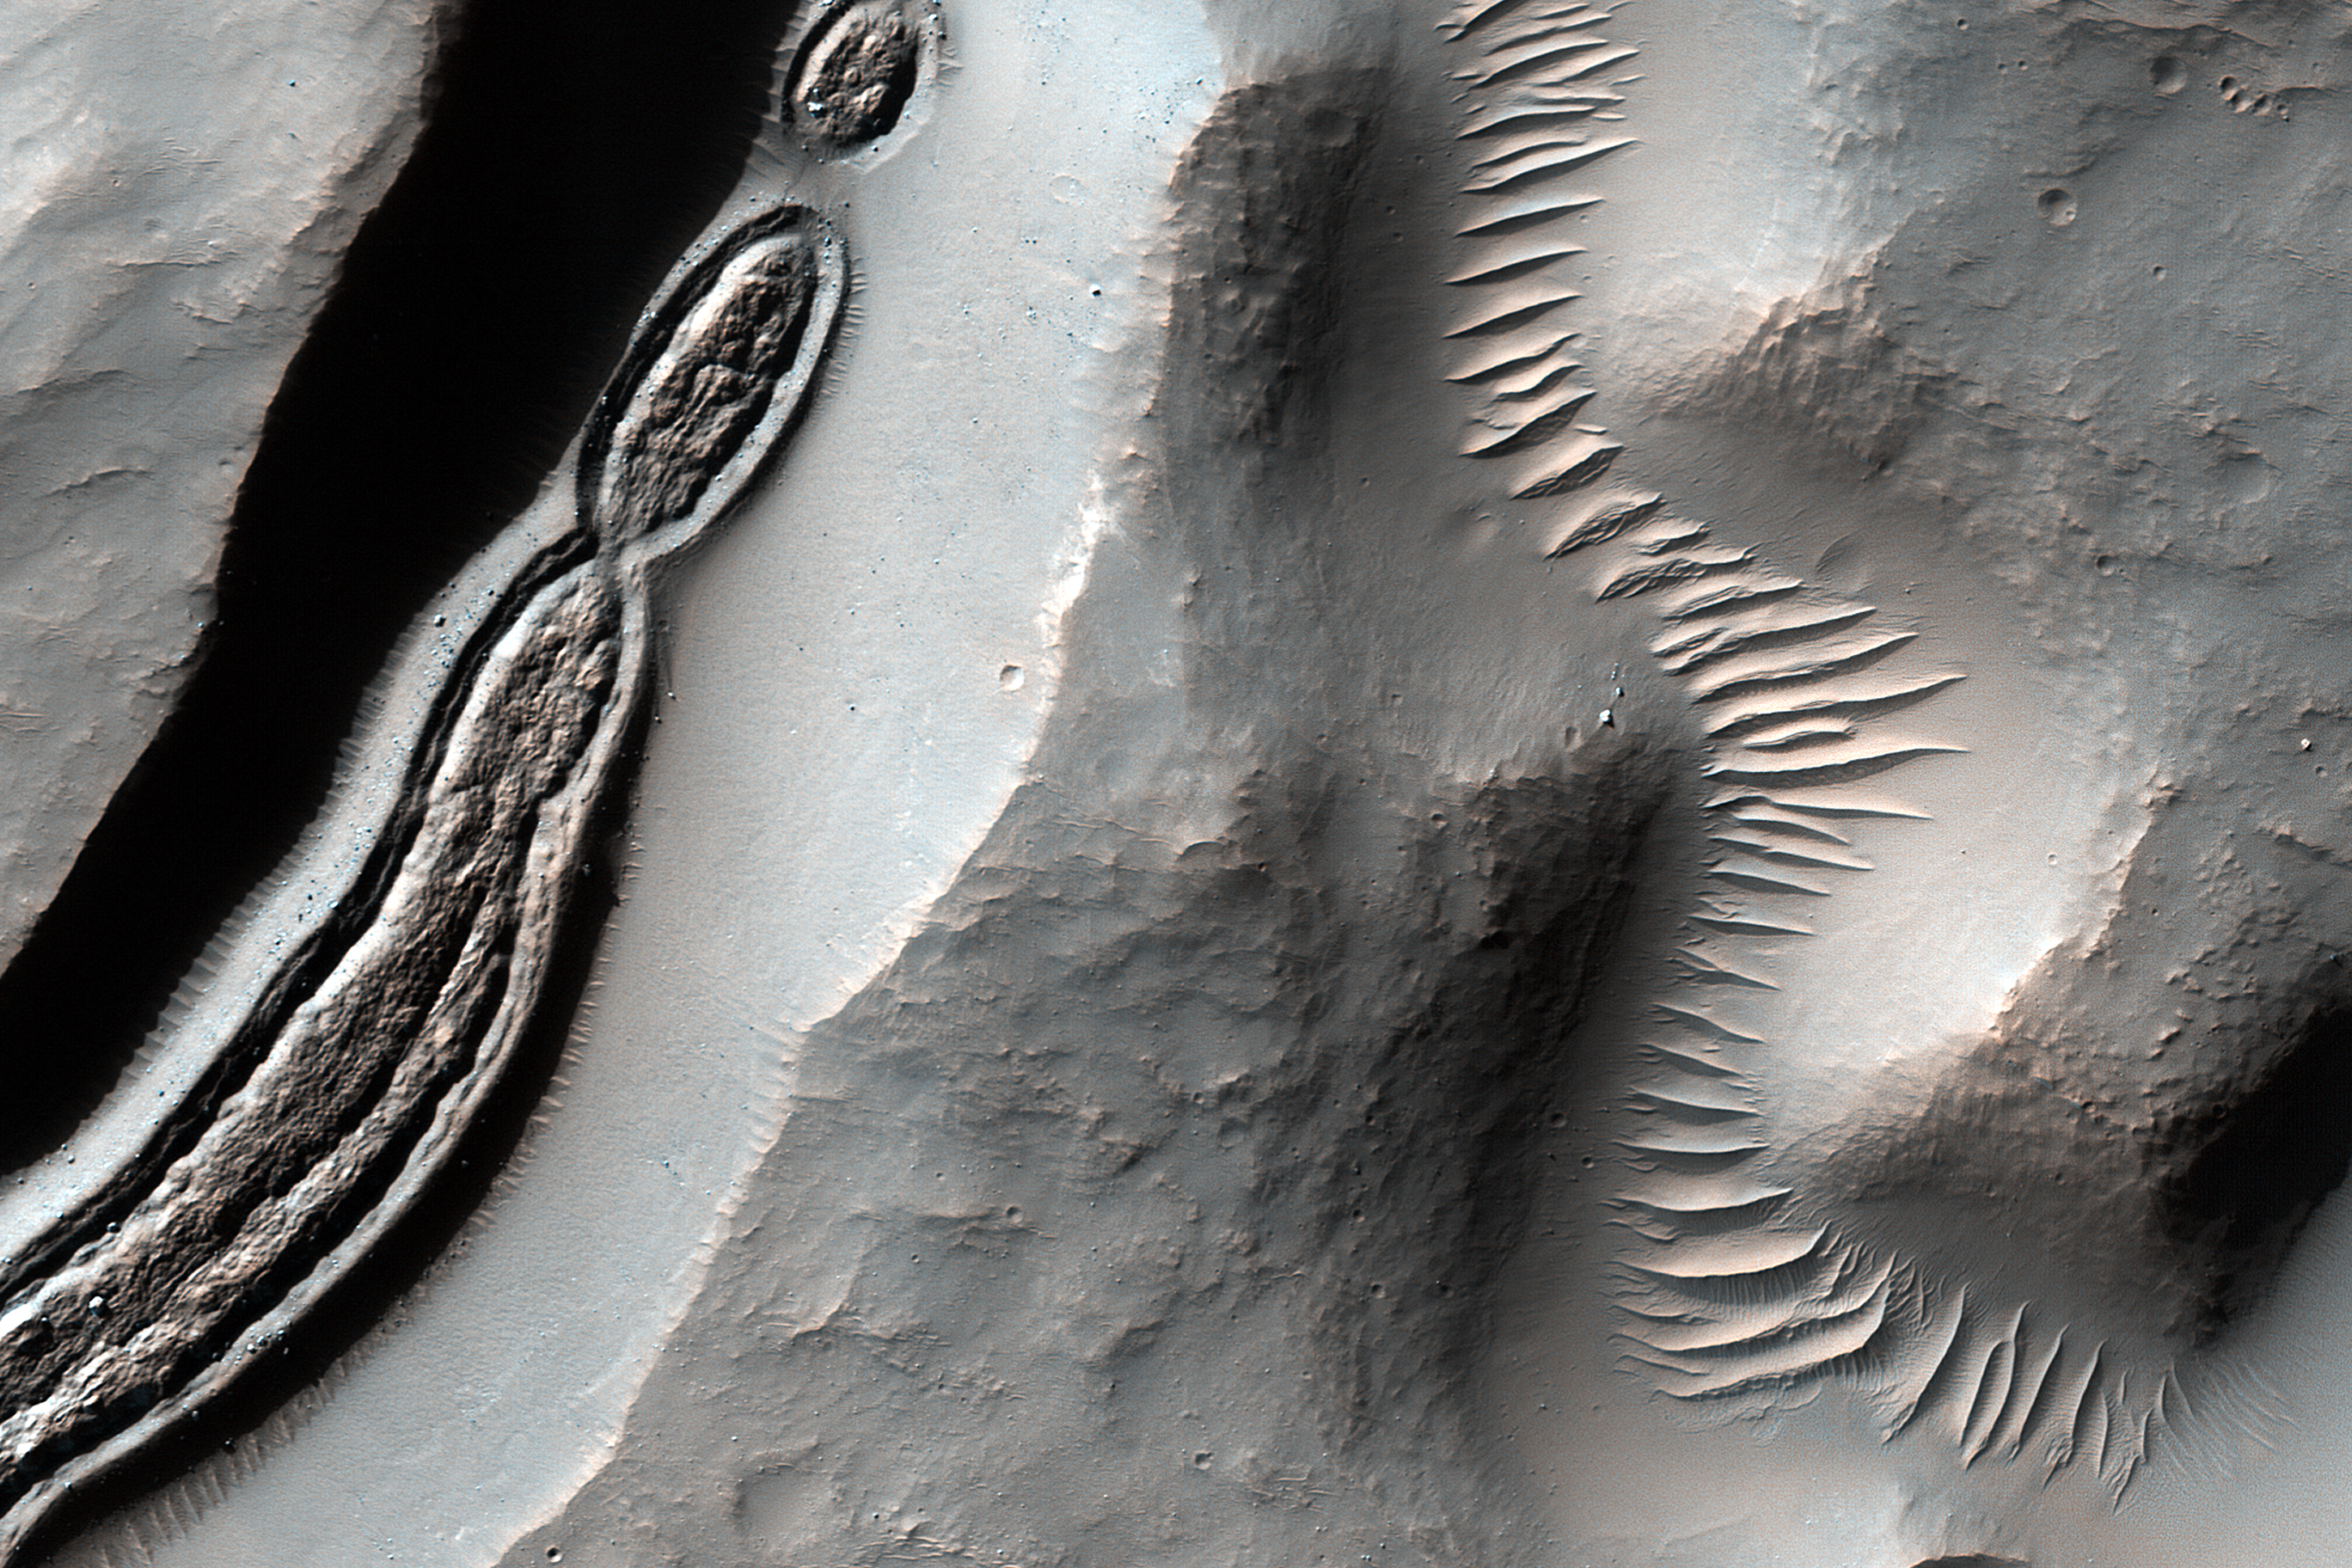

Formations in Context (or, what is it?)

This image from NASA’s Mars Reconnaissance Orbiter is a close-up of a trough, along with channels draining into the depression. Some HiRISE images show strange-looking formations. Sometimes it helps to look at Context Camera images to understand the circumstances of a scene — like this cutout from CTX 033783_1509 — which here shows an impact crater with a central peak, and a collapse depression with concentric troughs just north of that peak.

On the floor of the trough is some grooved material that we typically see in middle latitude regions where there has been glacial flow. These depressions with concentric troughs exist elsewhere on Mars, and their origins remain a matter of debate.

NB: The Context Camera is another instrument onboard MRO, and it has a larger viewing angle than HiRISE, but less resolution capability than our camera.

The map is projected here at a scale of 50 centimeters (19.7 inches) per pixel. [The original image scale is 51.3 centimeters (20.2 inches) per pixel (with 2 x 2 binning); objects on the order of 154 centimeters (60.6 inches) across are resolved.] North is up.

The University of Arizona, Tucson, operates HiRISE, which was built by Ball Aerospace & Technologies Corp., Boulder, Colorado. NASA’s Jet Propulsion Laboratory, a division of Caltech in Pasadena, California, manages the Mars Reconnaissance Orbiter Project for NASA’s Science Mission Directorate, Washington.

Credit: NASA/JPL-Caltech/Univ. of Arizona